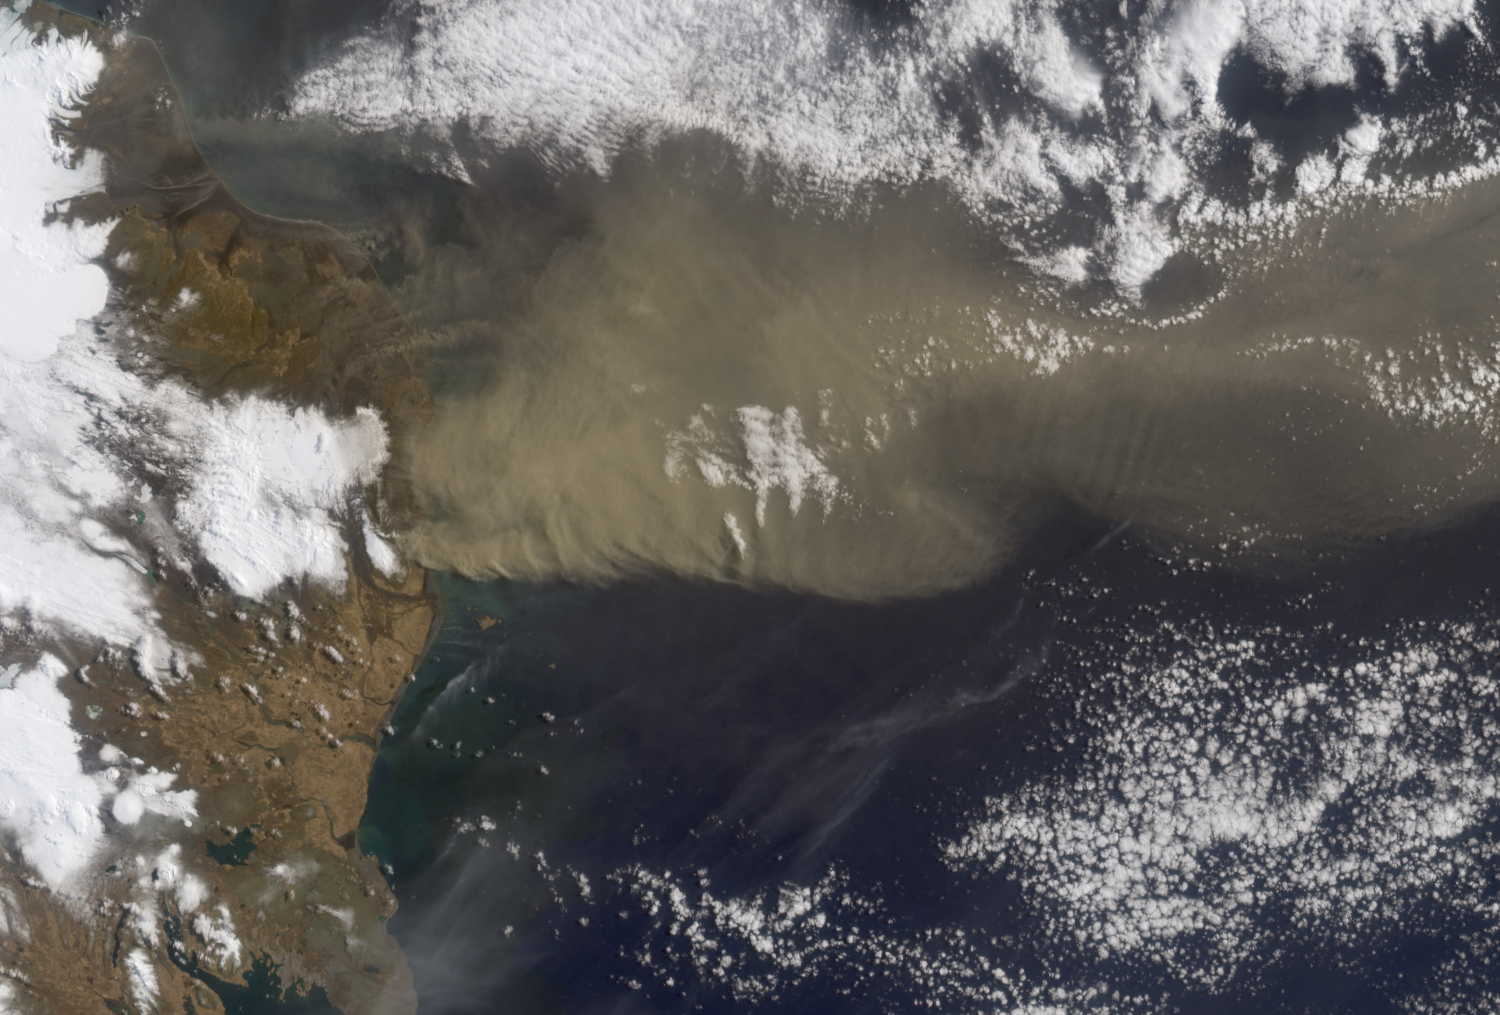

Heights of the Eyjafjallajökull Eruption Plume – April 19, 2010

NASA’s Terra satellite flew directly over Iceland on April 19, 2010, allowing the Multi-angle Imaging SpectroRadiometer (MISR) instrument to capture a series of images of the Eyjafjallajökull volcano and its erupting ash plume. Figure 1 is a view from MISR’s nadir (vertical-viewing) camera, and covers an area measuring 412.5 by 279 kilometers (256.3 by 173.4 miles). The companion image, Figure 2, is a stereo anaglyph (see also PIA13051) generated from the nadir and 46-degree forward-viewing cameras. The plume height can be estimated by viewing the anaglyph with red/blue 3-D glasses (place the red filter over your left eye). In these images, north is at the left, and east at the top. In addition to the main plume, there are some smaller streamers visible to the east (above) it. They are at lower altitude than the main plume. Due to the presence of wind, which causes the plume features to move between successive camera views, the anaglyph gives the erroneous impression that they are below the land surface. A quantitative computer analysis is necessary to separate out wind and height. This is shown in Figure 3, which contains a portion of the nadir image in the top panel, covering an area of 189.5 by 136 kilometers (177.7 by 84.5 miles). The lower panel of Figure 3 contains a map of heights, corrected for the effects of wind, along with a color scale. The smaller streamers are just several hundred meters above the surface, whereas the main plume extends to an altitude of about 4.5 kilometers (2.8 miles). This is smaller than the 7.3 kilometer (4.5 mile) altitude measured by MISR on April 14, 2010, though conditions remain highly dynamic.

MISR was built and is managed by NASA’s Jet Propulsion Laboratory, Pasadena, Calif., for NASA’s Science Mission Directorate, Washington, D.C. The Terra satellite is managed by NASA’s Goddard Space Flight Center, Greenbelt, Md. The MISR data were obtained from the NASA Langley Research Center Atmospheric Science Data Center. JPL is a division of the California Institute of Technology.

Credit: NASA/GSFC/LaRC/JPL, MISR Team